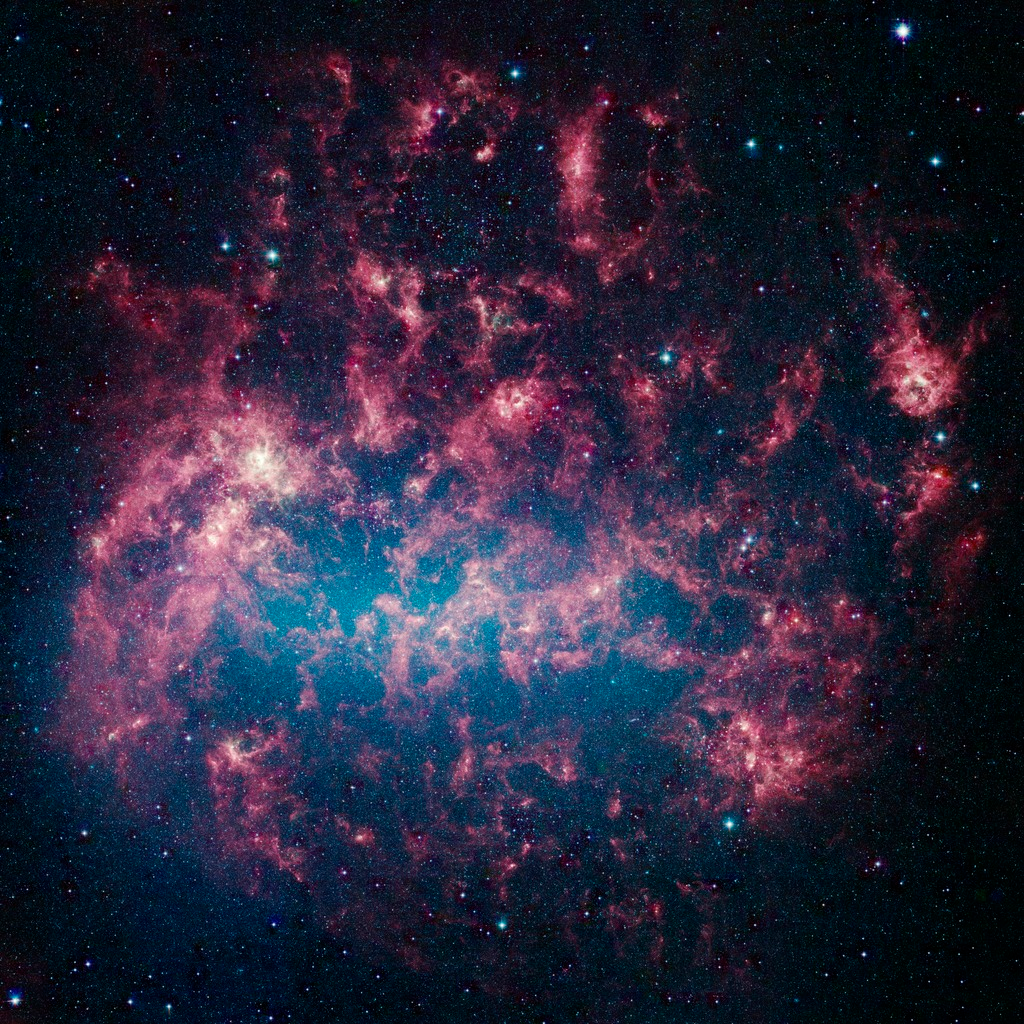

Large Magellanic Cloud in the Infrared

This vibrant image from NASA's Spitzer Space Telescope shows the Large Magellanic Cloud, a satellite galaxy to our own Milky Way galaxy.

The infrared image, a mosaic of more than 100,000 individual tiles, offers astronomers a unique chance to study the lifecycle of stars and dust in a single galaxy. Nearly one million objects are revealed for the first time in this Spitzer view, which represents about a 1,000-fold improvement in sensitivity over previous space-based missions. Most of the new objects are dusty stars of various ages populating the Large Magellanic Cloud; the rest are thought to be background galaxies.

The blue color in the picture, seen most prominently in the central bar, represents starlight from older stars. The chaotic, bright regions outside this bar are filled with hot, massive stars buried in thick blankets of dust. The red clouds contain cooler interstellar gas and molecular-sized dust grains illuminated by ambient starlight.

The Large Magellanic Cloud, located 160,000 light-years from Earth, is one of a handful of dwarf galaxies that orbit our own Milky Way. It is approximately one-third as wide as the Milky Way, and, if it could be seen in its entirety, would cover the same amount of sky as a grid of about 480 full moons. About one-third of the whole galaxy can be seen in the Spitzer image.

This picture is a composite of infrared light captured by Spitzer's infrared array camera. Light with wavelengths of 8 and 5.8 microns is red and orange: 4.5-micron light is green; and 3.6-micron light is blue.

Credit: NASA/JPL-Caltech/M. Meixner (STScI) & the SAGE Legacy Team